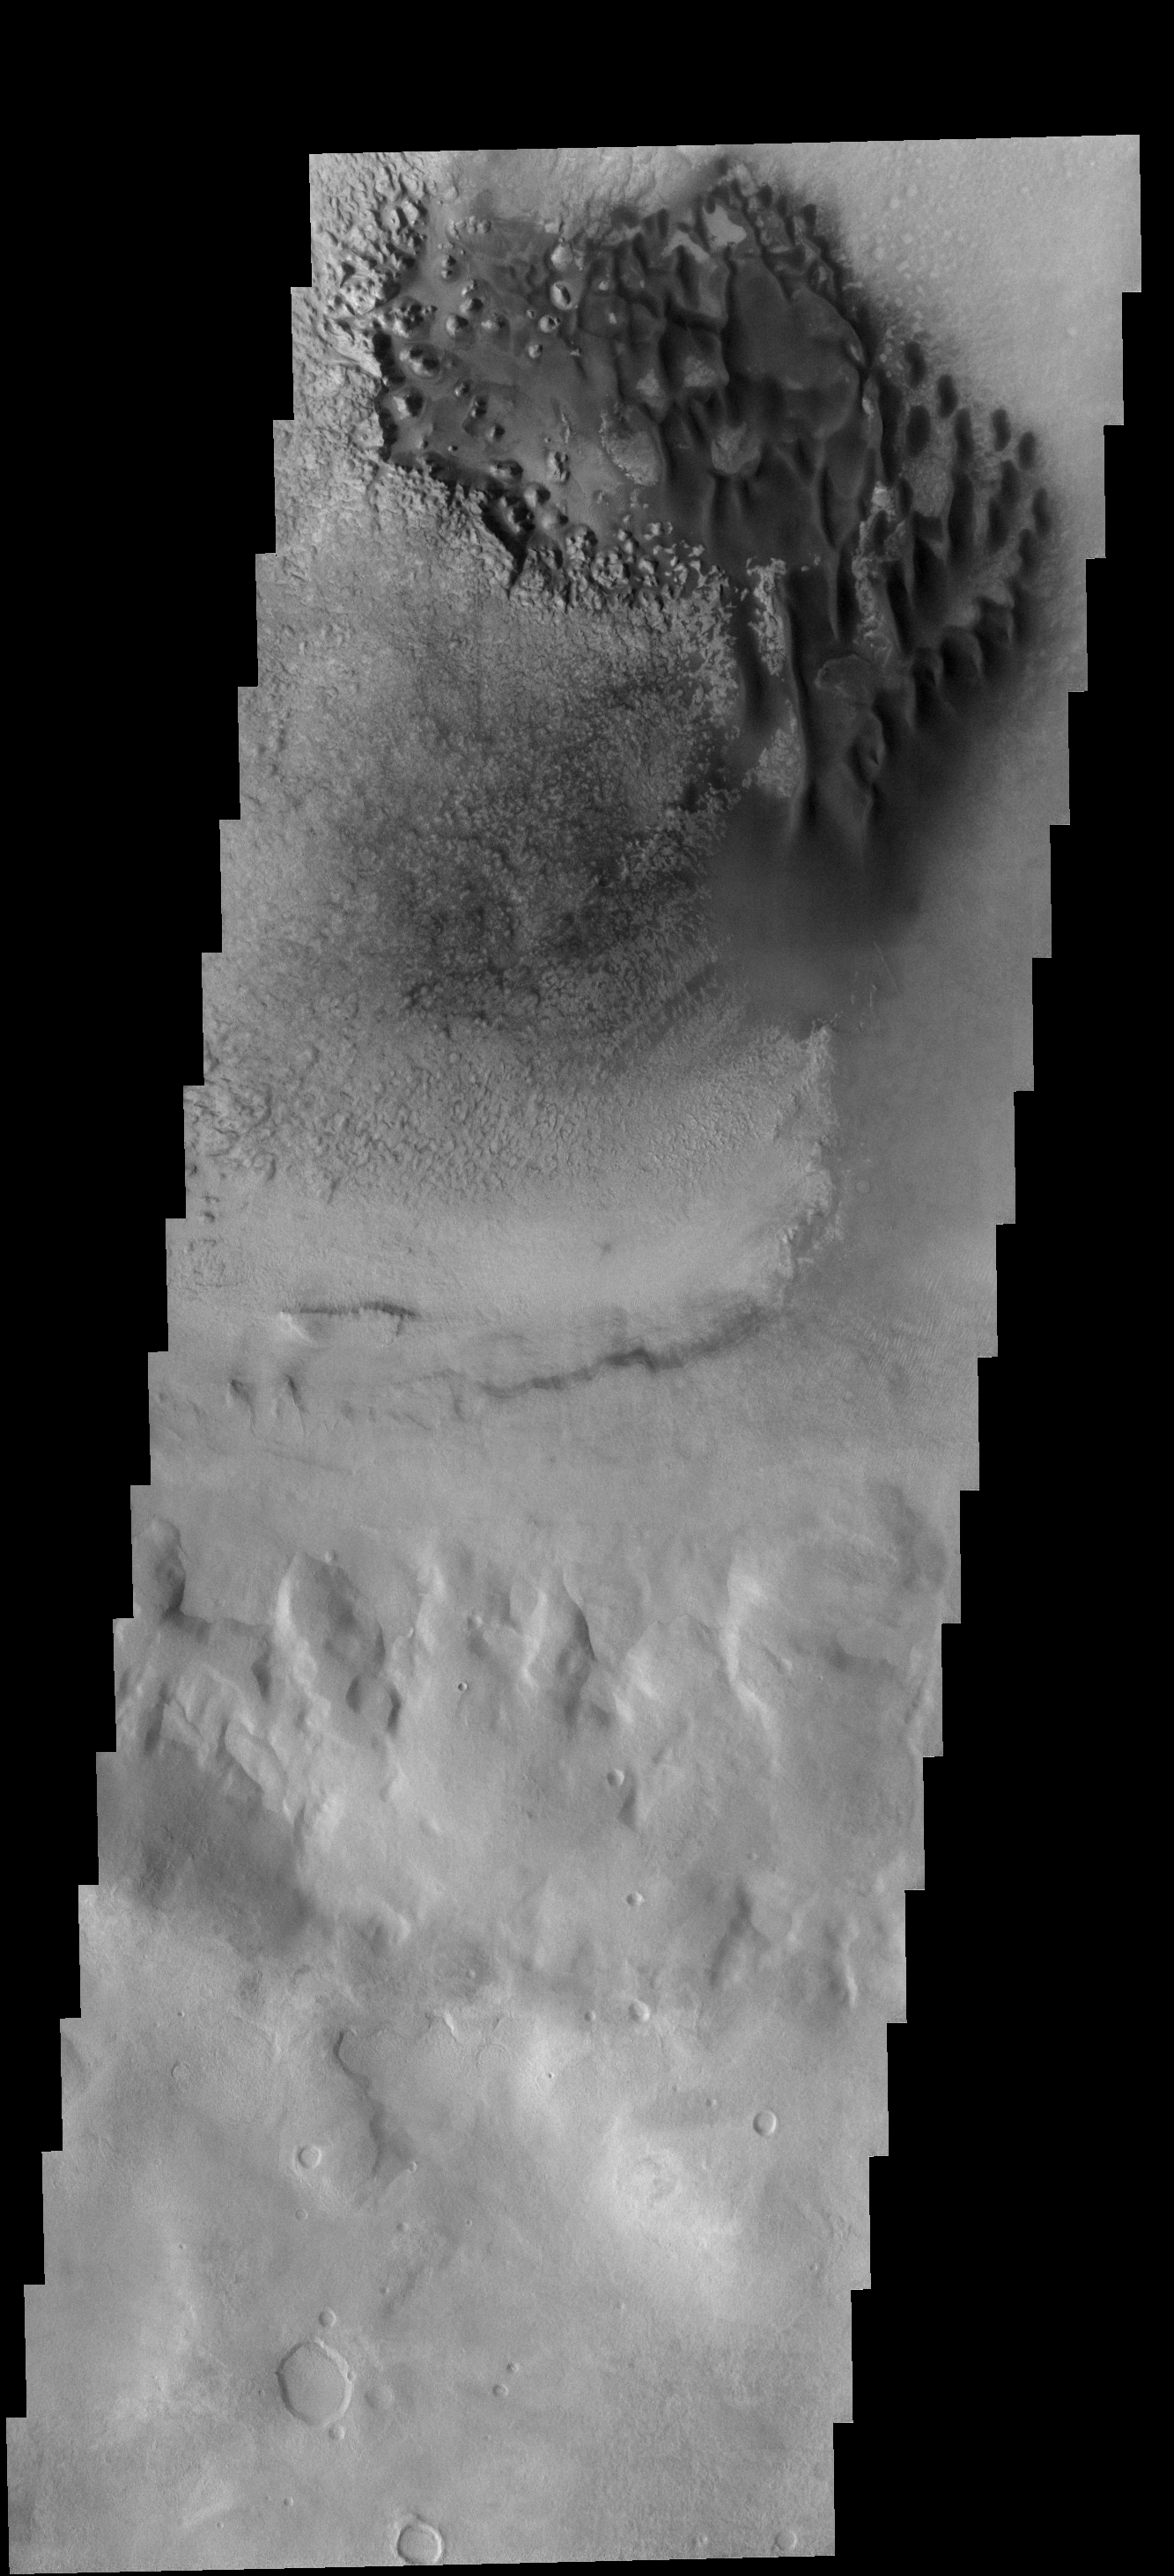

Crater Dunes

Individual dunes are found on the floor of this unnamed crater located to the north of Rabe Crater.

Image information: VIS instrument. Latitude 41.1S, Longitude 34,4E. 17 meter/pixel resolution.

Note: this THEMIS visual image has not been radiometrically nor geometrically calibrated for this preliminary release. An empirical correction has been performed to remove instrumental effects. A linear shift has been applied in the cross-track and down-track direction to approximate spacecraft and planetary motion. Fully calibrated and geometrically projected images will be released through the Planetary Data System in accordance with Project policies at a later time.

NASA’s Jet Propulsion Laboratory manages the 2001 Mars Odyssey mission for NASA’s Office of Space Science, Washington, D.C. The Thermal Emission Imaging System (THEMIS) was developed by Arizona State University, Tempe, in collaboration with Raytheon Santa Barbara Remote Sensing. The THEMIS investigation is led by Dr. Philip Christensen at Arizona State University. Lockheed Martin Astronautics, Denver, is the prime contractor for the Odyssey project, and developed and built the orbiter. Mission operations are conducted jointly from Lockheed Martin and from JPL, a division of the California Institute of Technology in Pasadena.

Credit: NASA/JPL/ASU